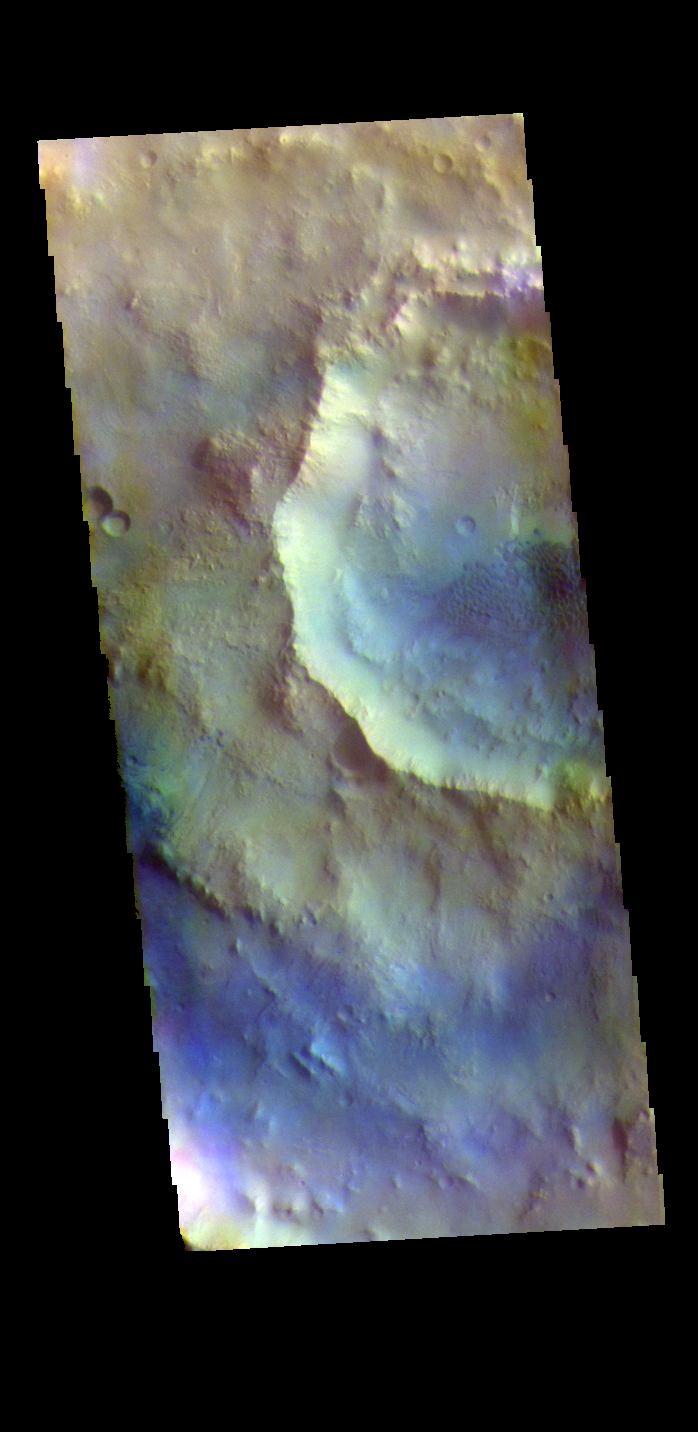

Crater in Crater – False Color

The THEMIS VIS camera contains 5 filters. The data from different filters can be combined in multiple ways to create a false color image. These false color images may reveal subtle variations of the surface not easily identified in a single band image. Today’s false color image shows two craters, one inside the other. These unnamed craters are located in Arabia Terra. Dunes are visible on the floor of the inner crater.

Credit: NASA/JPL-Caltech/ASU